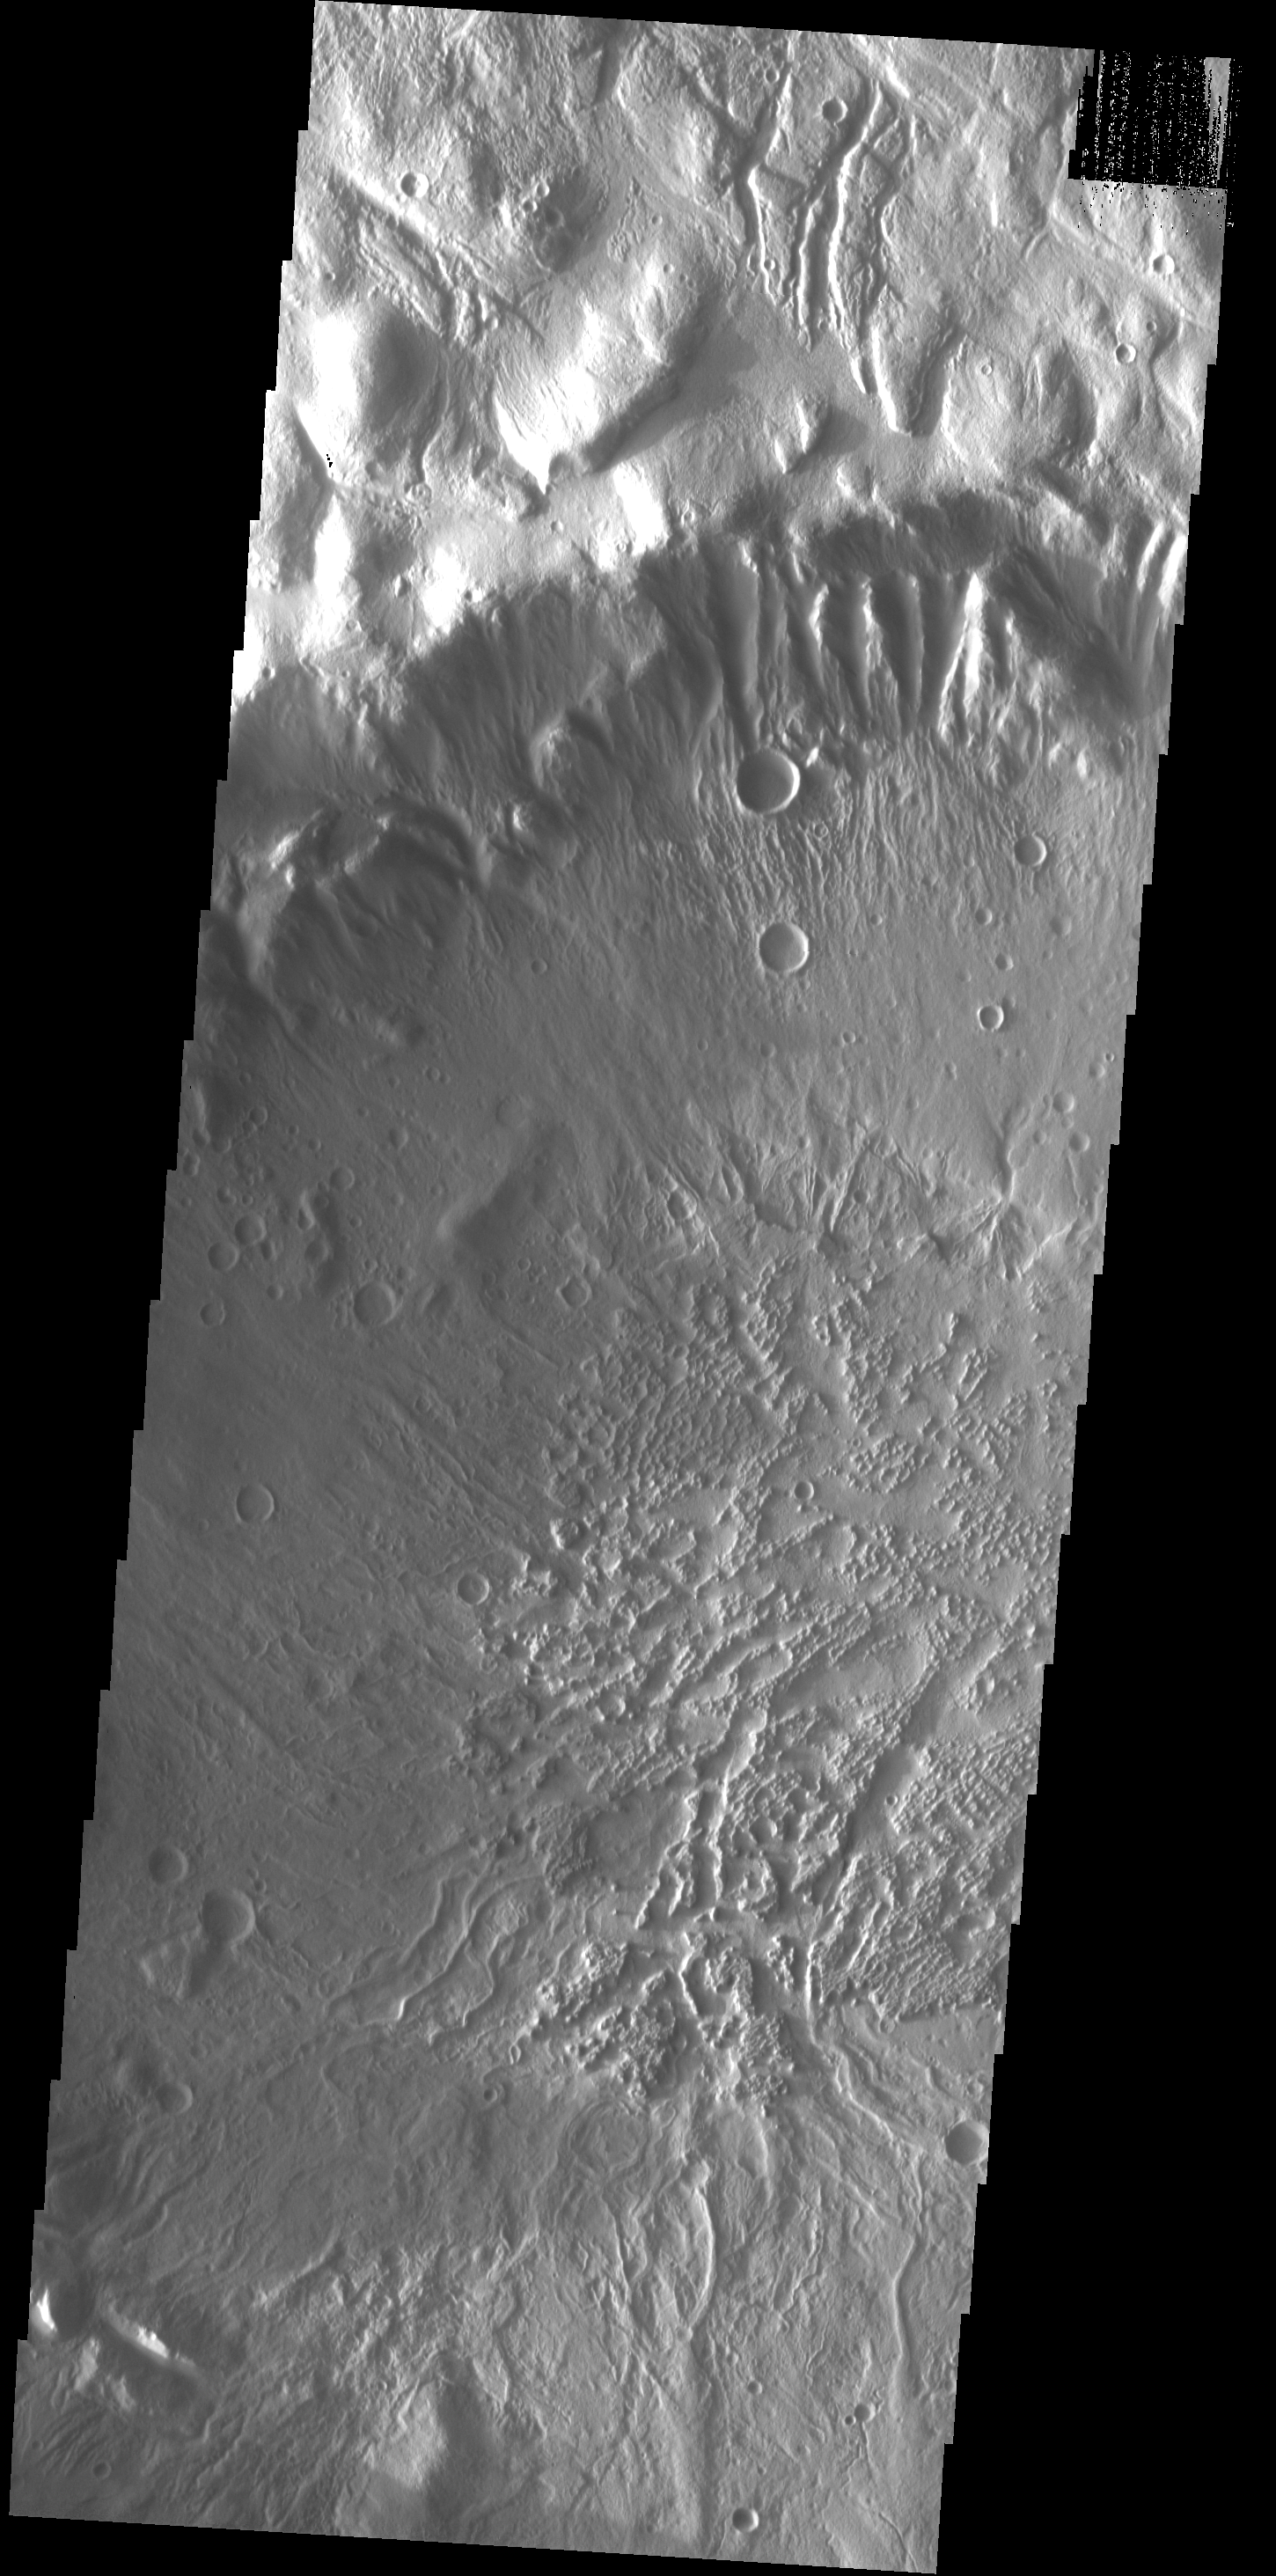

Large Crater

This image shows part of the large unnamed crater located on Acheron Fossae. Numerous channels dissect the crater rim and the crater floor has a rugged texture.

Image information: VIS instrument. Latitude 39.4N, Longitude 224.5E. 19 meter/pixel resolution.

Please see the THEMIS Data Citation Note for details on crediting THEMIS images.

Note: this THEMIS visual image has not been radiometrically nor geometrically calibrated for this preliminary release. An empirical correction has been performed to remove instrumental effects. A linear shift has been applied in the cross-track and down-track direction to approximate spacecraft and planetary motion. Fully calibrated and geometrically projected images will be released through the Planetary Data System in accordance with Project policies at a later time.

NASA’s Jet Propulsion Laboratory manages the 2001 Mars Odyssey mission for NASA’s Office of Space Science, Washington, D.C. The Thermal Emission Imaging System (THEMIS) was developed by Arizona State University, Tempe, in collaboration with Raytheon Santa Barbara Remote Sensing. The THEMIS investigation is led by Dr. Philip Christensen at Arizona State University. Lockheed Martin Astronautics, Denver, is the prime contractor for the Odyssey project, and developed and built the orbiter. Mission operations are conducted jointly from Lockheed Martin and from JPL, a division of the California Institute of Technology in Pasadena.

Credit: NASA/JPL/ASU